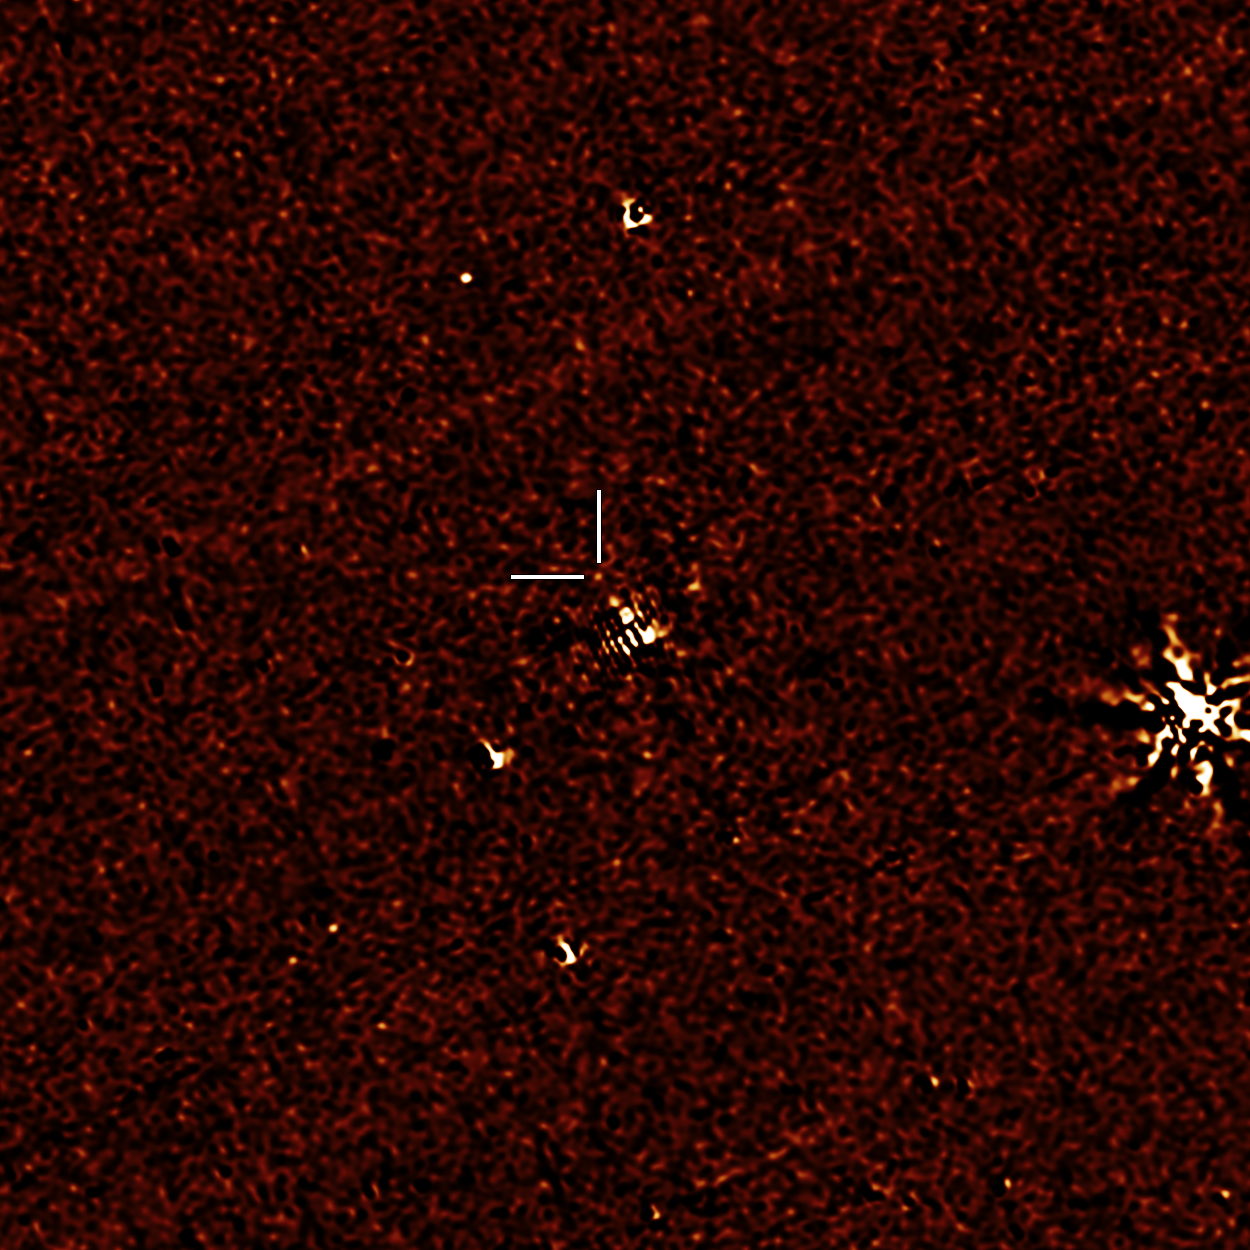

Flicker of A Neutron Star Merger in Infrared Light

NASAs Spitzer Space Telescope has provisionally detected the faint afterglow of the explosive merger of two neutron stars in the galaxy NGC 4993. The event, labeled GW170817, was initially detected nearly simultaneously in gravitational waves and gamma rays, but subsequent observations by many dozens of telescopes have monitored its afterglow across the entire spectrum of light. Spitzers observation on September 29th comes late in the game, just over 6 weeks after the event was first seen, but if this weak detection is verified, it will play an important role in helping astronomers understand how many of the heaviest elements in the periodic table are created in explosive neutron star mergers.

This image shows the residual 4.5 micron data from Spitzer's IRAC instrument after subtracting out the light of the galaxy using an archival image that predates the event. The faint dot framed by the markers may be one of the last detections made in infrared light of this event.

Credit: NASA/JPL-Caltech